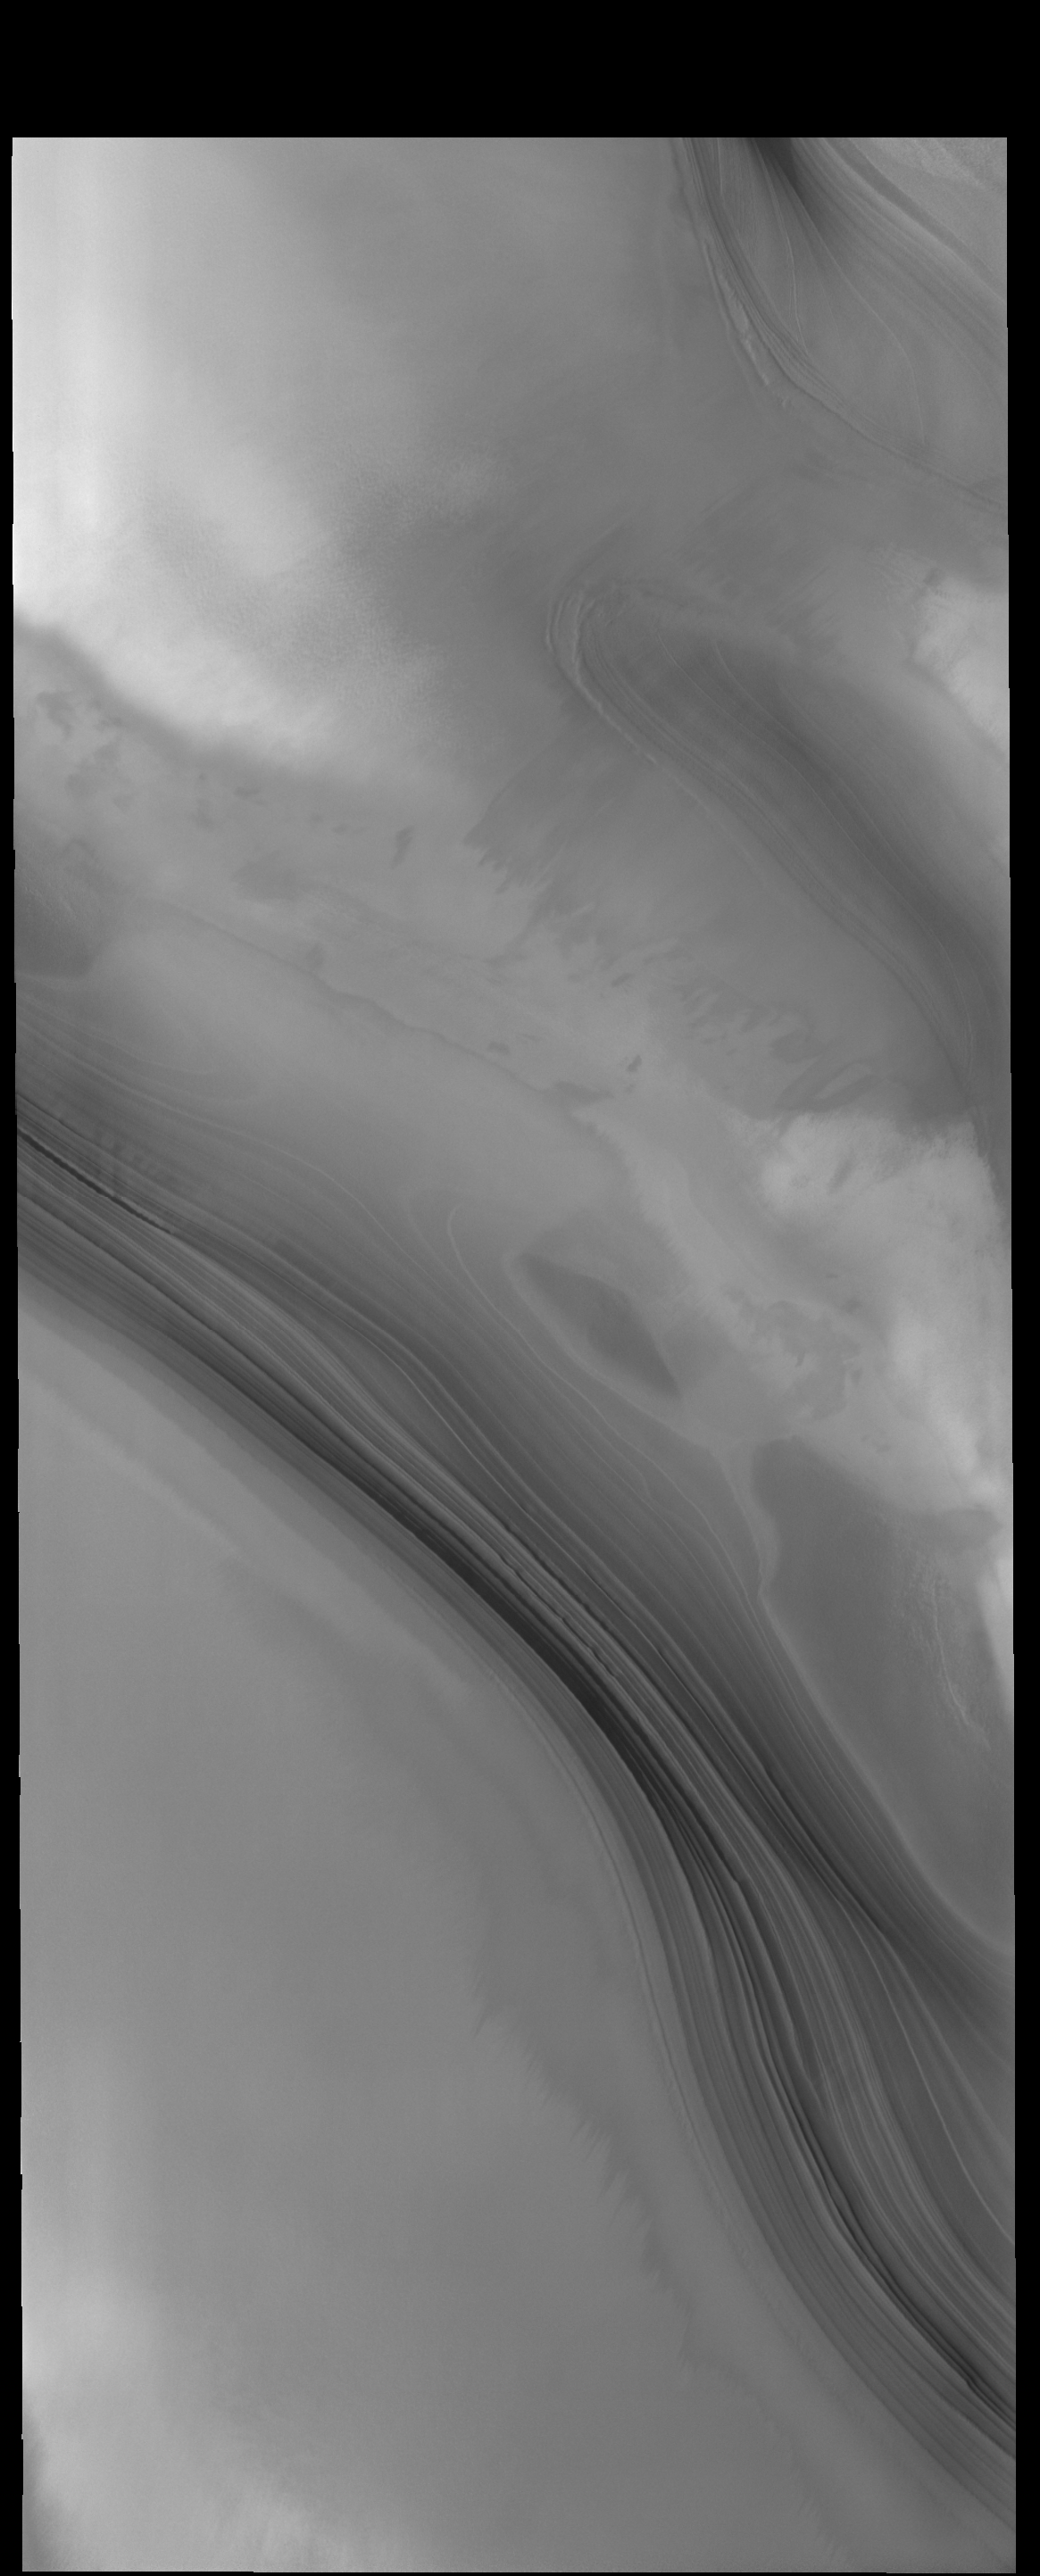

North Polar Layers

This VIS image shows the layering of the north polar cap. Such layering is visible on the sides of troughs carved into the ice.

Credit: NASA/JPL-Caltech/ASU